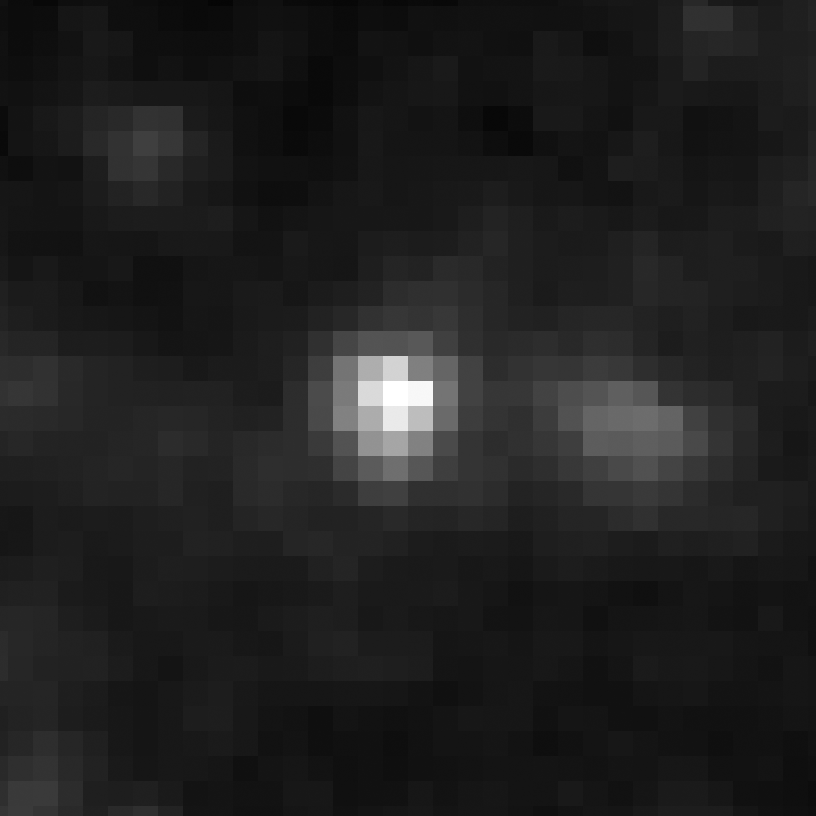

Eta Twin-2 (Spitzer)

Object Name: Eta Twin-2

Credit: NASA, ESA, and R. Khan (GSFC and ORAU)